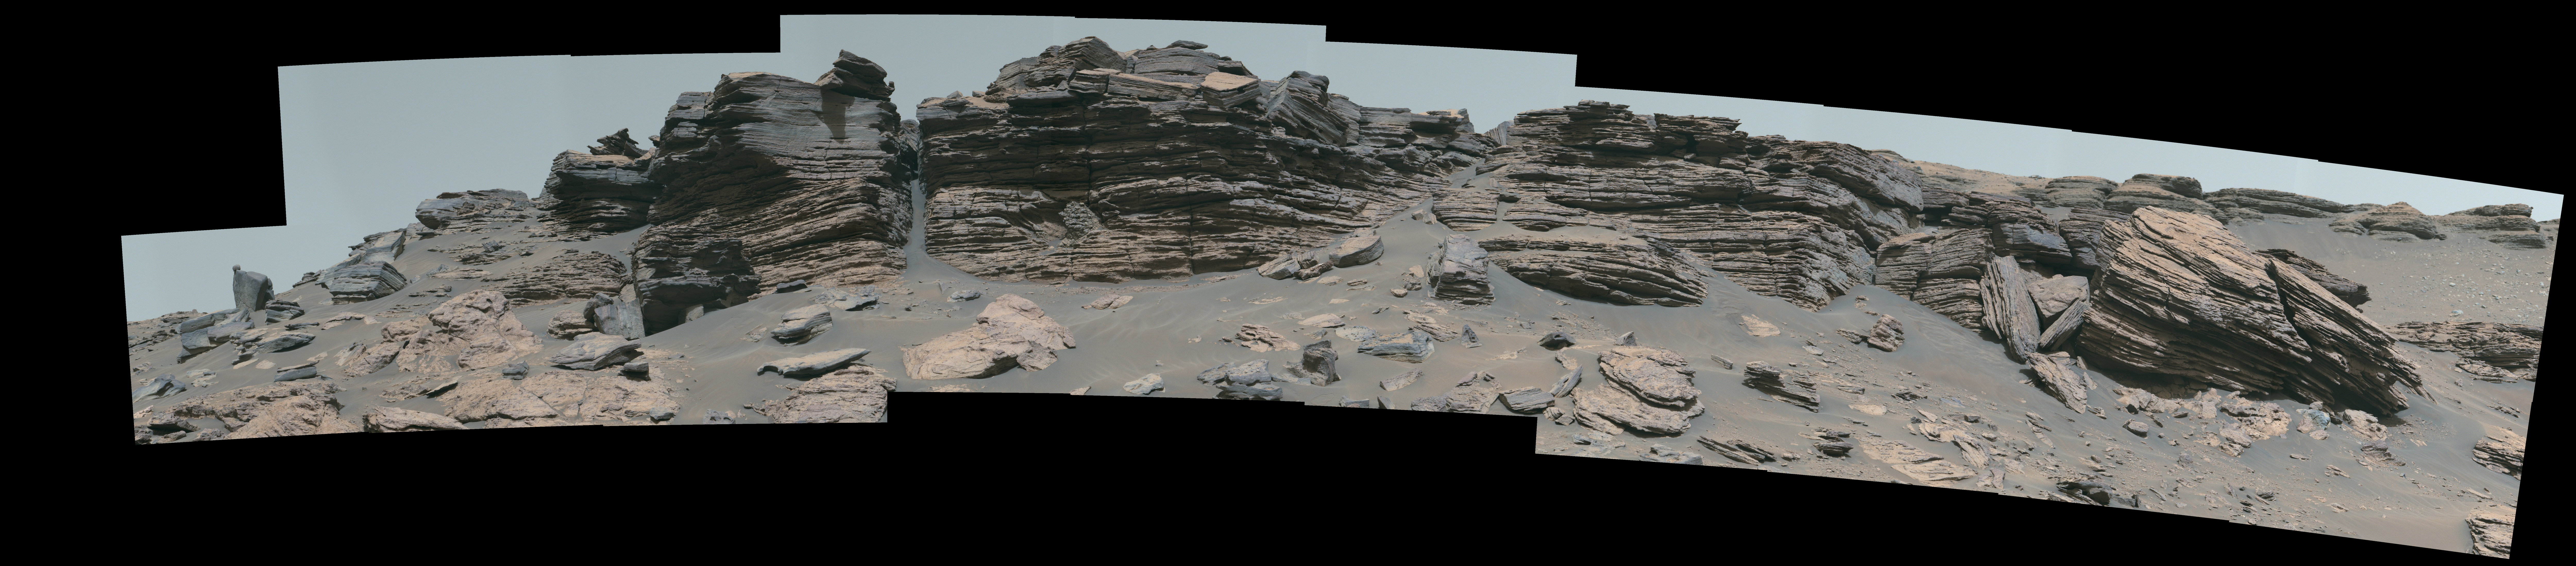

Perseverance’s Mastcam-Z Views Rockytop

NASA’s Perseverance Mars rover used its Mastcam-Z camera to capture this rocky hilltop nicknamed “Rockytop” on July 24, 2022, the 507th Martian day, or sol, of the mission.

The feature is named after Rockytop in Shenandoah National Park.

The animation is a video showing a pan/zoom view into the image.

A key objective for Perseverance’s mission on Mars is astrobiology, including the search for signs of ancient microbial life. The rover will characterize the planet’s geology and past climate, pave the way for human exploration of the Red Planet, and be the first mission to collect and cache Martian rock and regolith (broken rock and dust).

Subsequent NASA missions, in cooperation with ESA (European Space Agency), would send spacecraft to Mars to collect these sealed samples from the surface and return them to Earth for in-depth analysis.

The Mars 2020 Perseverance mission is part of NASA’s Moon to Mars exploration approach, which includes Artemis missions to the Moon that will help prepare for human exploration of the Red Planet.

JPL, which is managed for NASA by Caltech in Pasadena, California, built and manages operations of the Perseverance rover.

Credit: NASA/JPL-Caltech/ASU/MSSS